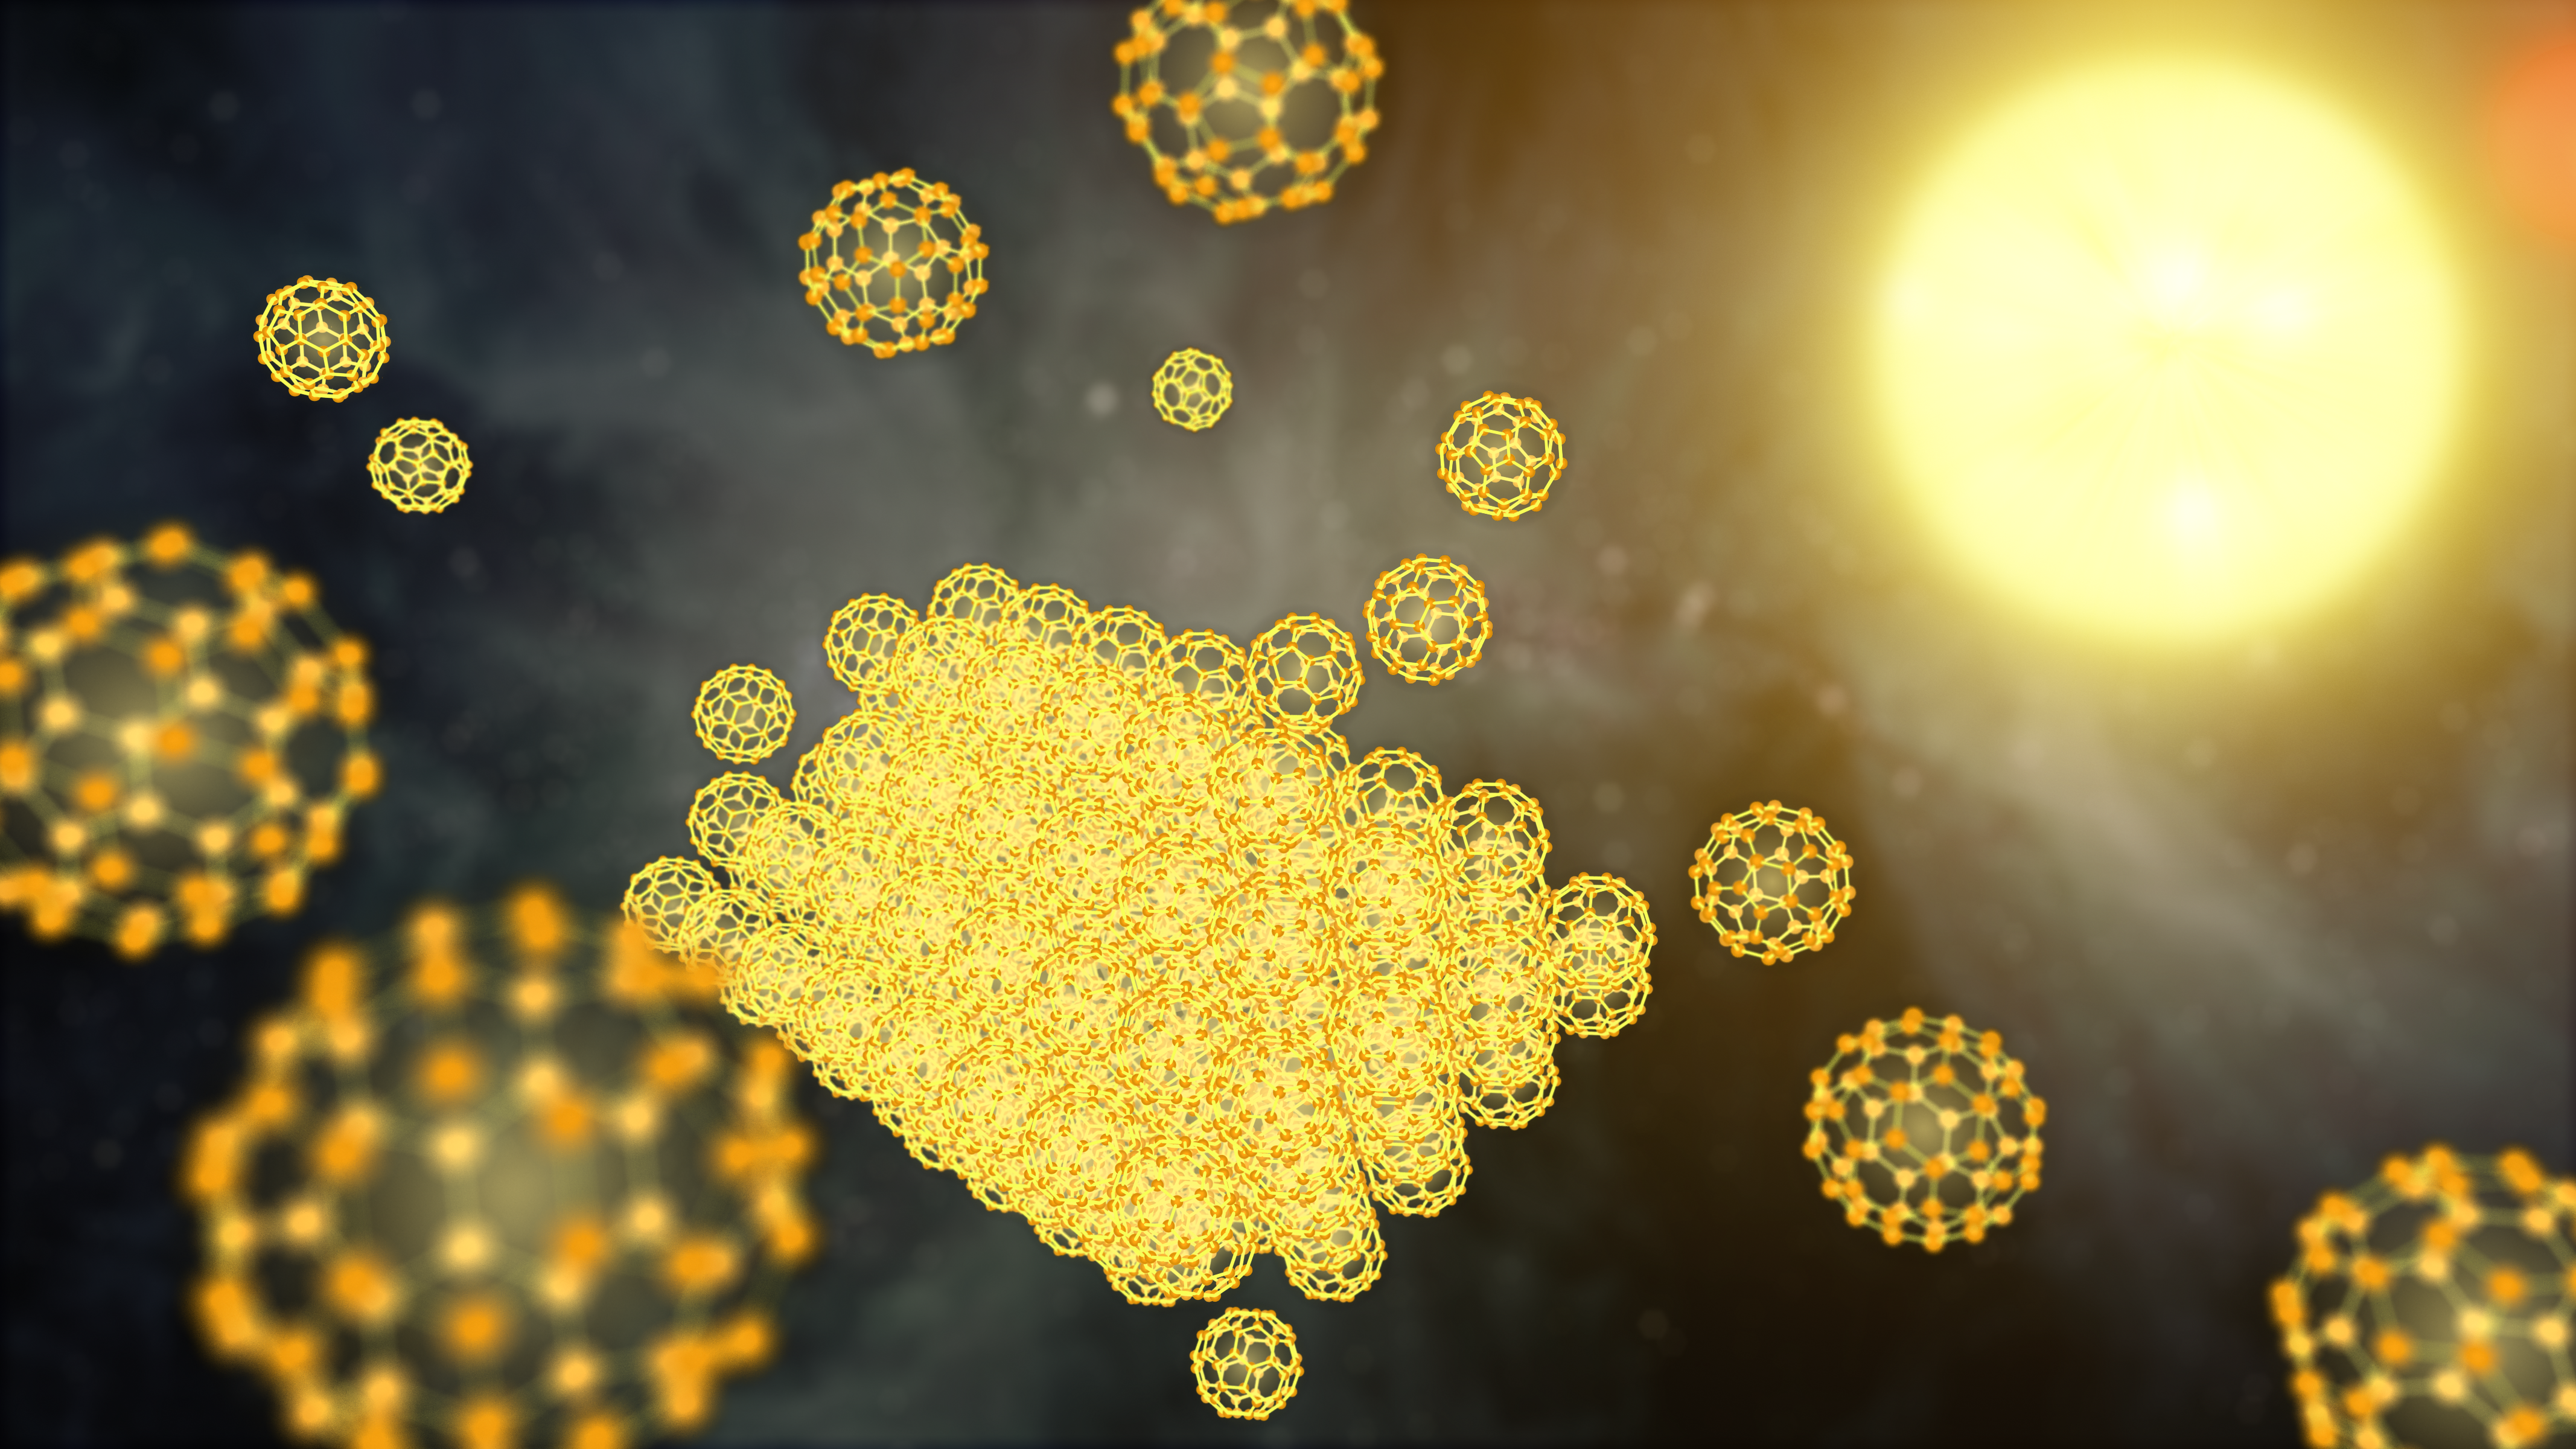

Building a Buckyball Particle in Space

NASA's Spitzer Space Telescope has detected the solid form of buckyballs in space for the first time. To form a solid particle, the buckyballs must stack together, as illustrated in this artist's concept showing the very beginnings of the process. The buckyball particles were spotted around a small, hot star -- a member of a pair of stars, called XX Ophiuchi, located 6,500 light-years from Earth.

The discovery implies that the little carbon spheres are prevalent in certain stellar regions of the cosmos. Unlike a gas, a solid is more dense, requiring large quantities of molecules to form.

The infrared observatory first detected buckyballs as a gas in 2010, the first time the material was ever definitively observed in space. Buckyballs are made up of 60 carbon atoms arranged as hollow spheres that resemble soccer balls. They also look like the geodesic domes of the late architect Buckminster Fuller, hence their name.

Credit: NASA/JPL-Caltech/T. Pyle (IPAC)